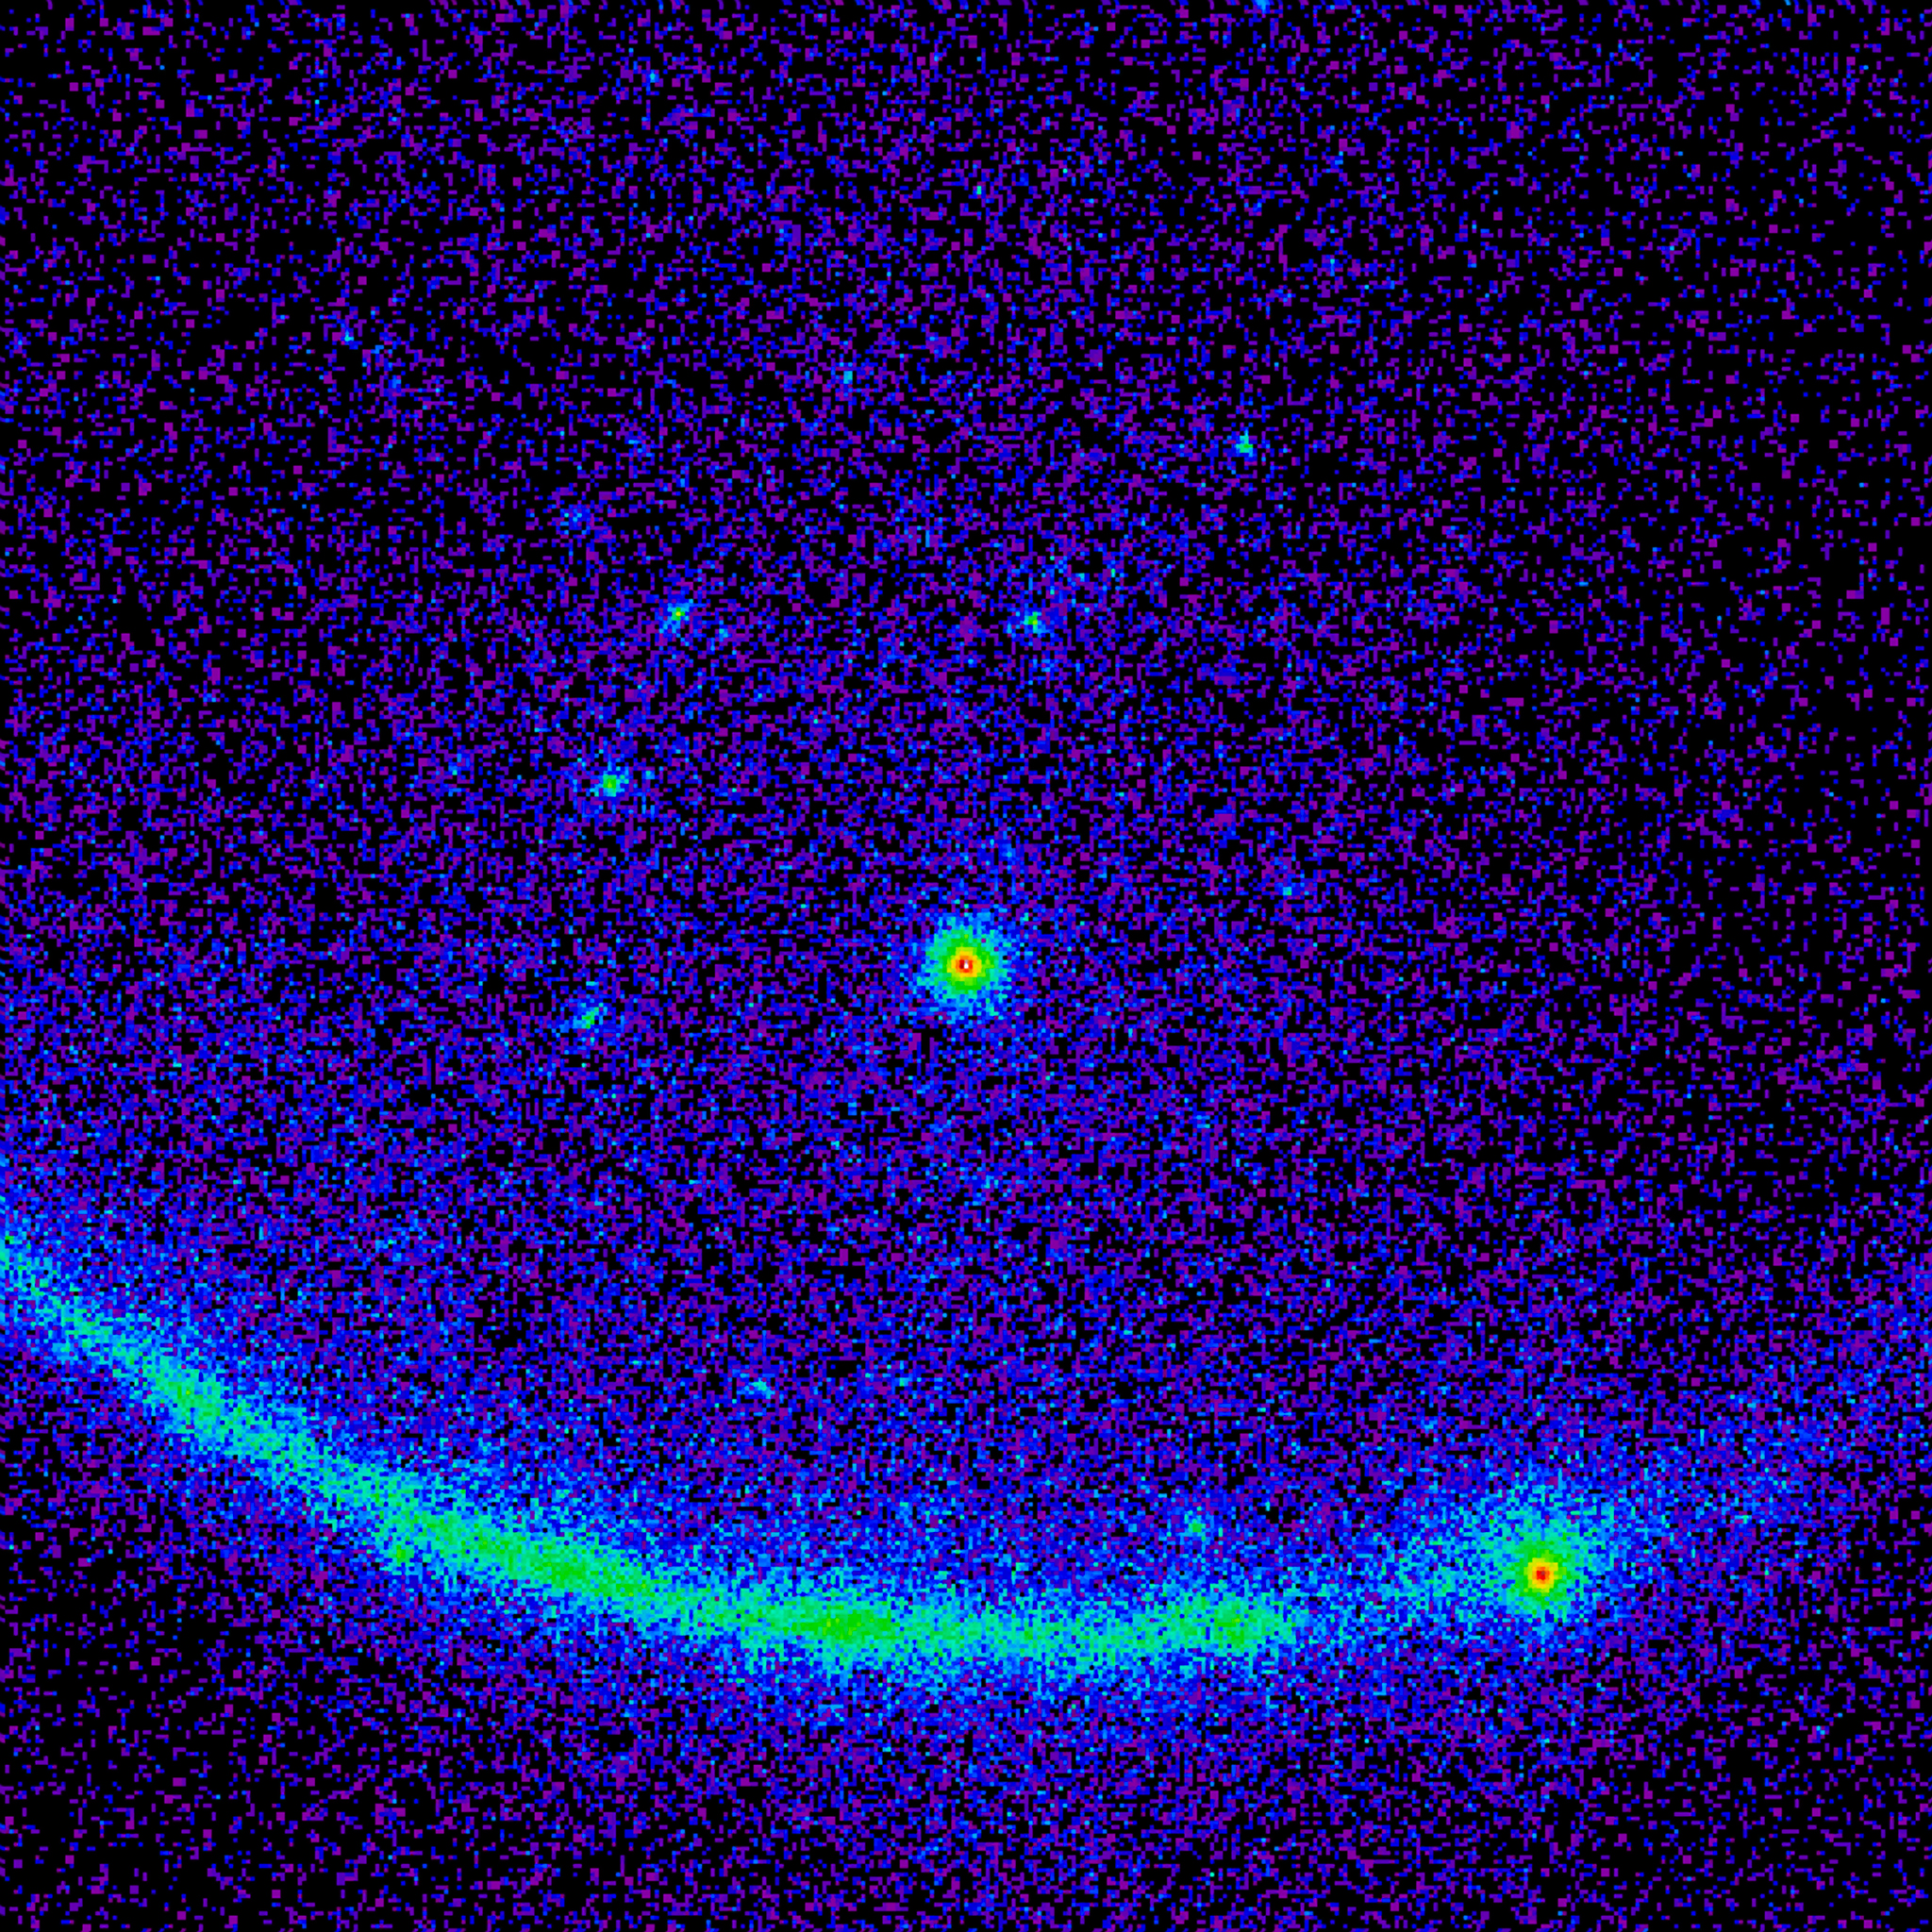

Fermi Spots a Record Flare from Blazar

Blazar 3C 279's historic gamma-ray flare can be seen in this image from the Large Area Telescope (LAT) on NASA's Fermi satellite. Gamma rays with energies from 100 million to 100 billion electron volts (eV) are shown; for comparison, visible light has energies between 2 and 3 eV. The image spans 150 degrees, is shown in a stereographic projection, and represents an exposure from June 11 at 00:28 UT to June 17 at 08:17 UT.

Credit: NASA/DOE/Fermi LAT Collaboration